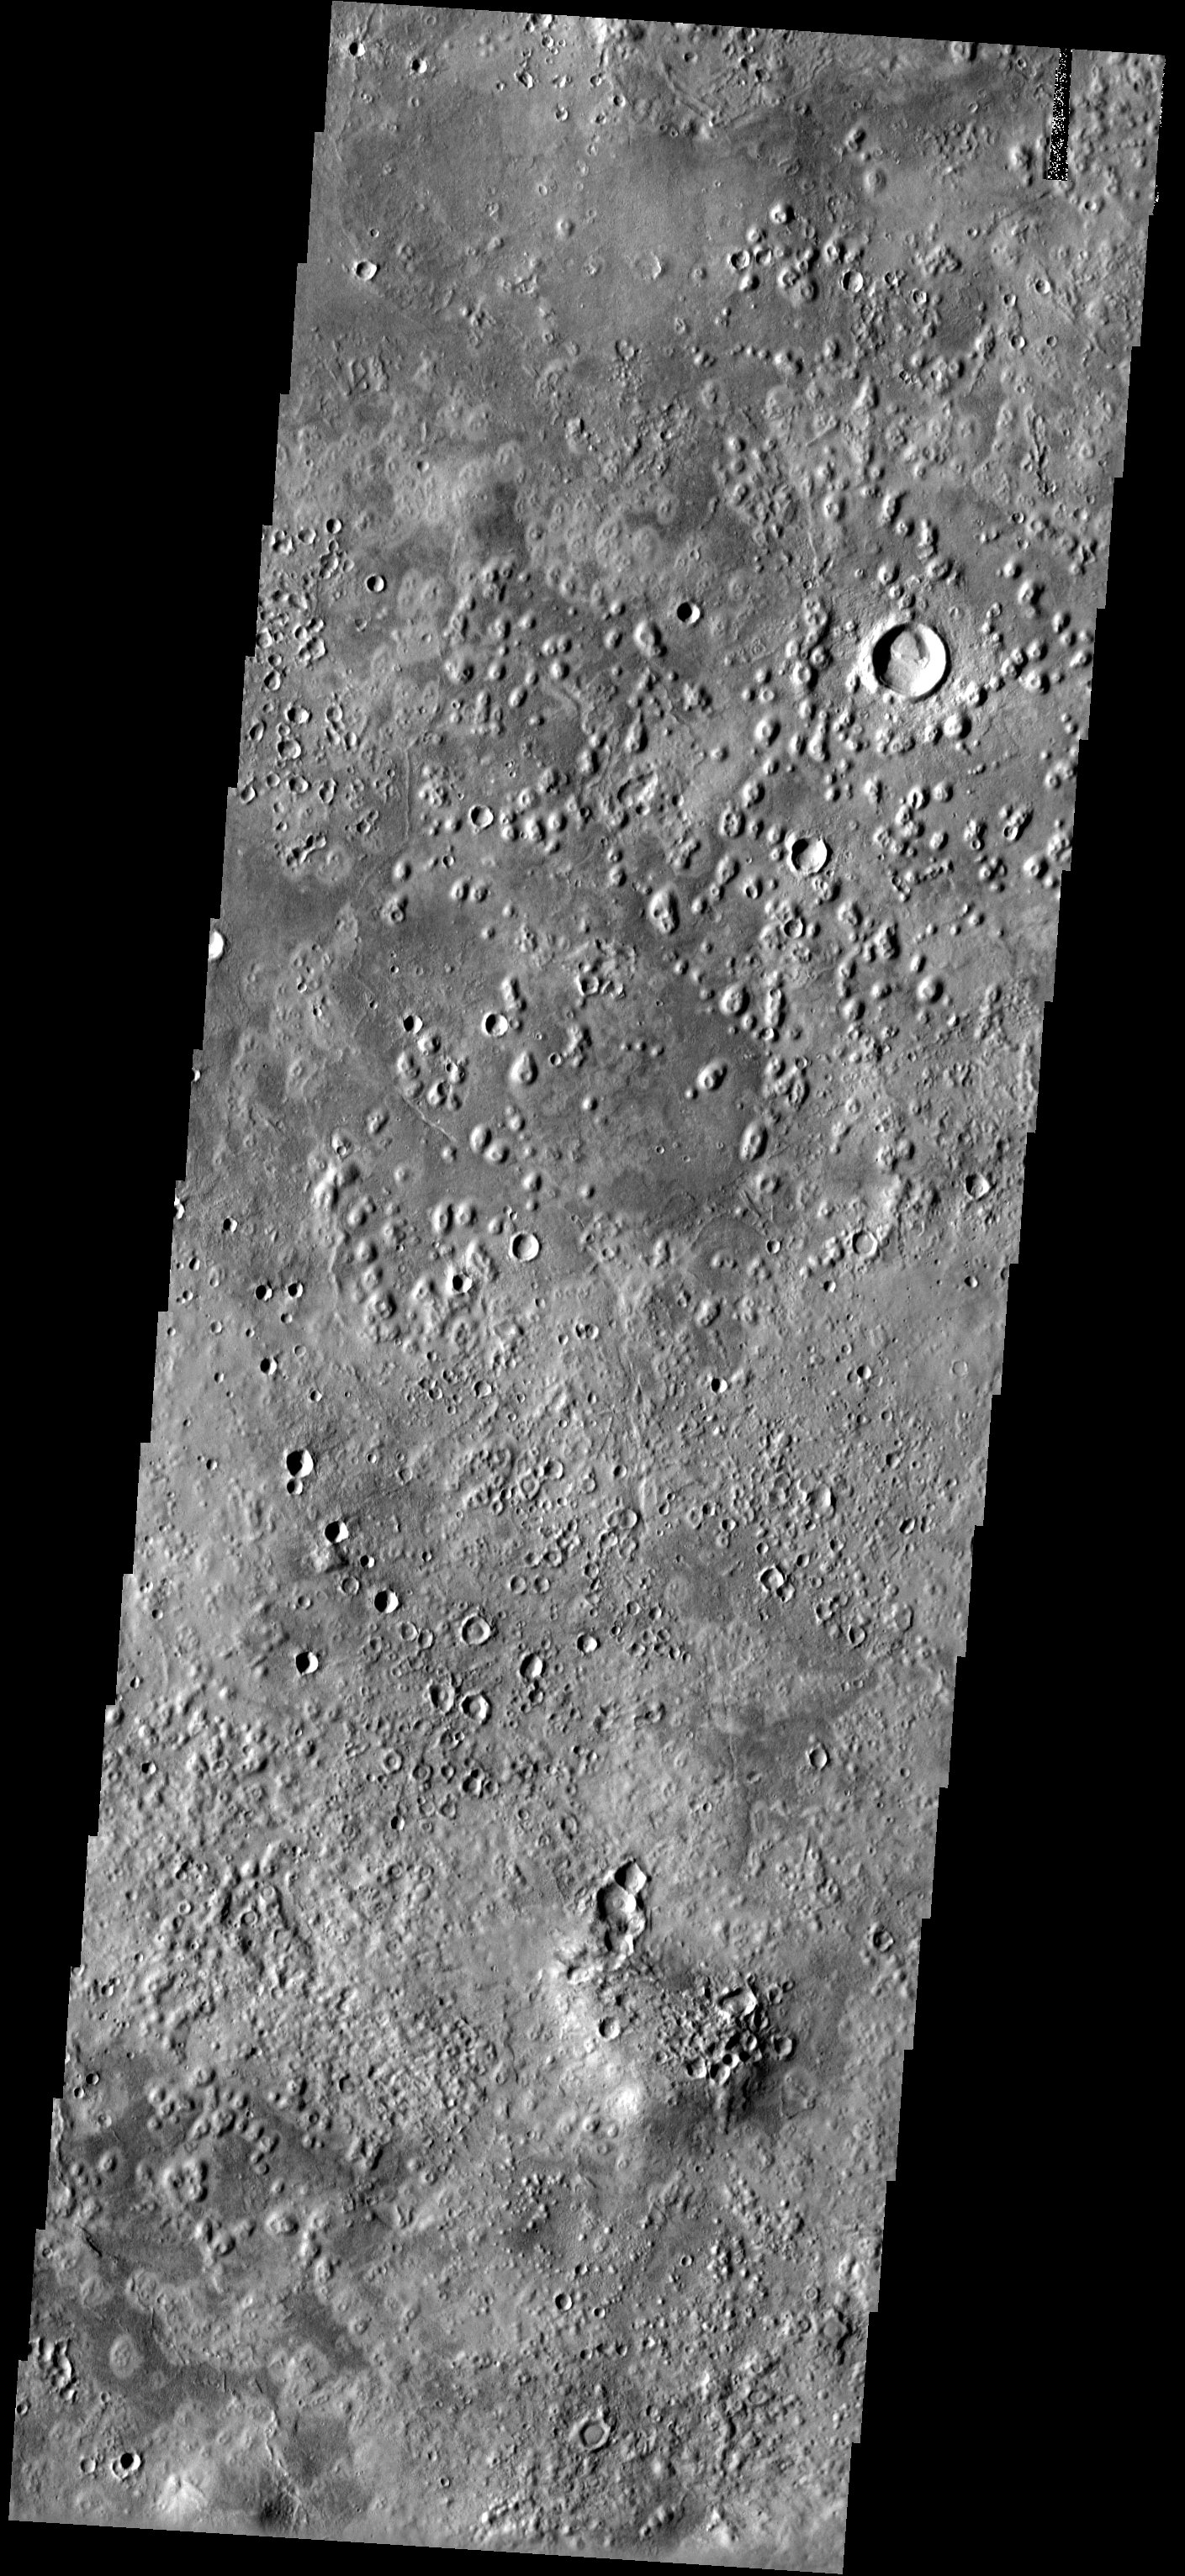

Acidalia Planitia

The small mounds with summit depressions in the northern portion of this image have an unknown origin. Some scientists think they may be cinder cones, while others think they may be pseudocraters, formed by the interaction of lava and ice. These features are also observed in other areas of Mars’ northern plains, such as Isidis Planitia.

Note: this THEMIS visual image has not been radiometrically nor geometrically calibrated for this preliminary release. An empirical correction has been performed to remove instrumental effects. A linear shift has been applied in the cross-track and down-track direction to approximate spacecraft and planetary motion. Fully calibrated and geometrically projected images will be released through the Planetary Data System in accordance with Project policies at a later time.

NASA’s Jet Propulsion Laboratory manages the 2001 Mars Odyssey mission for NASA’s Office of Space Science, Washington, D.C. The Thermal Emission Imaging System (THEMIS) was developed by Arizona State University, Tempe, in collaboration with Raytheon Santa Barbara Remote Sensing. The THEMIS investigation is led by Dr. Philip Christensen at Arizona State University. Lockheed Martin Astronautics, Denver, is the prime contractor for the Odyssey project, and developed and built the orbiter. Mission operations are conducted jointly from Lockheed Martin and from JPL, a division of the California Institute of Technology in Pasadena.

Image information: VIS instrument. Latitude XX, Longitude XX East (XX West). 19 meter/pixel resolution.

Credit: NASA/JPL/Arizona State University